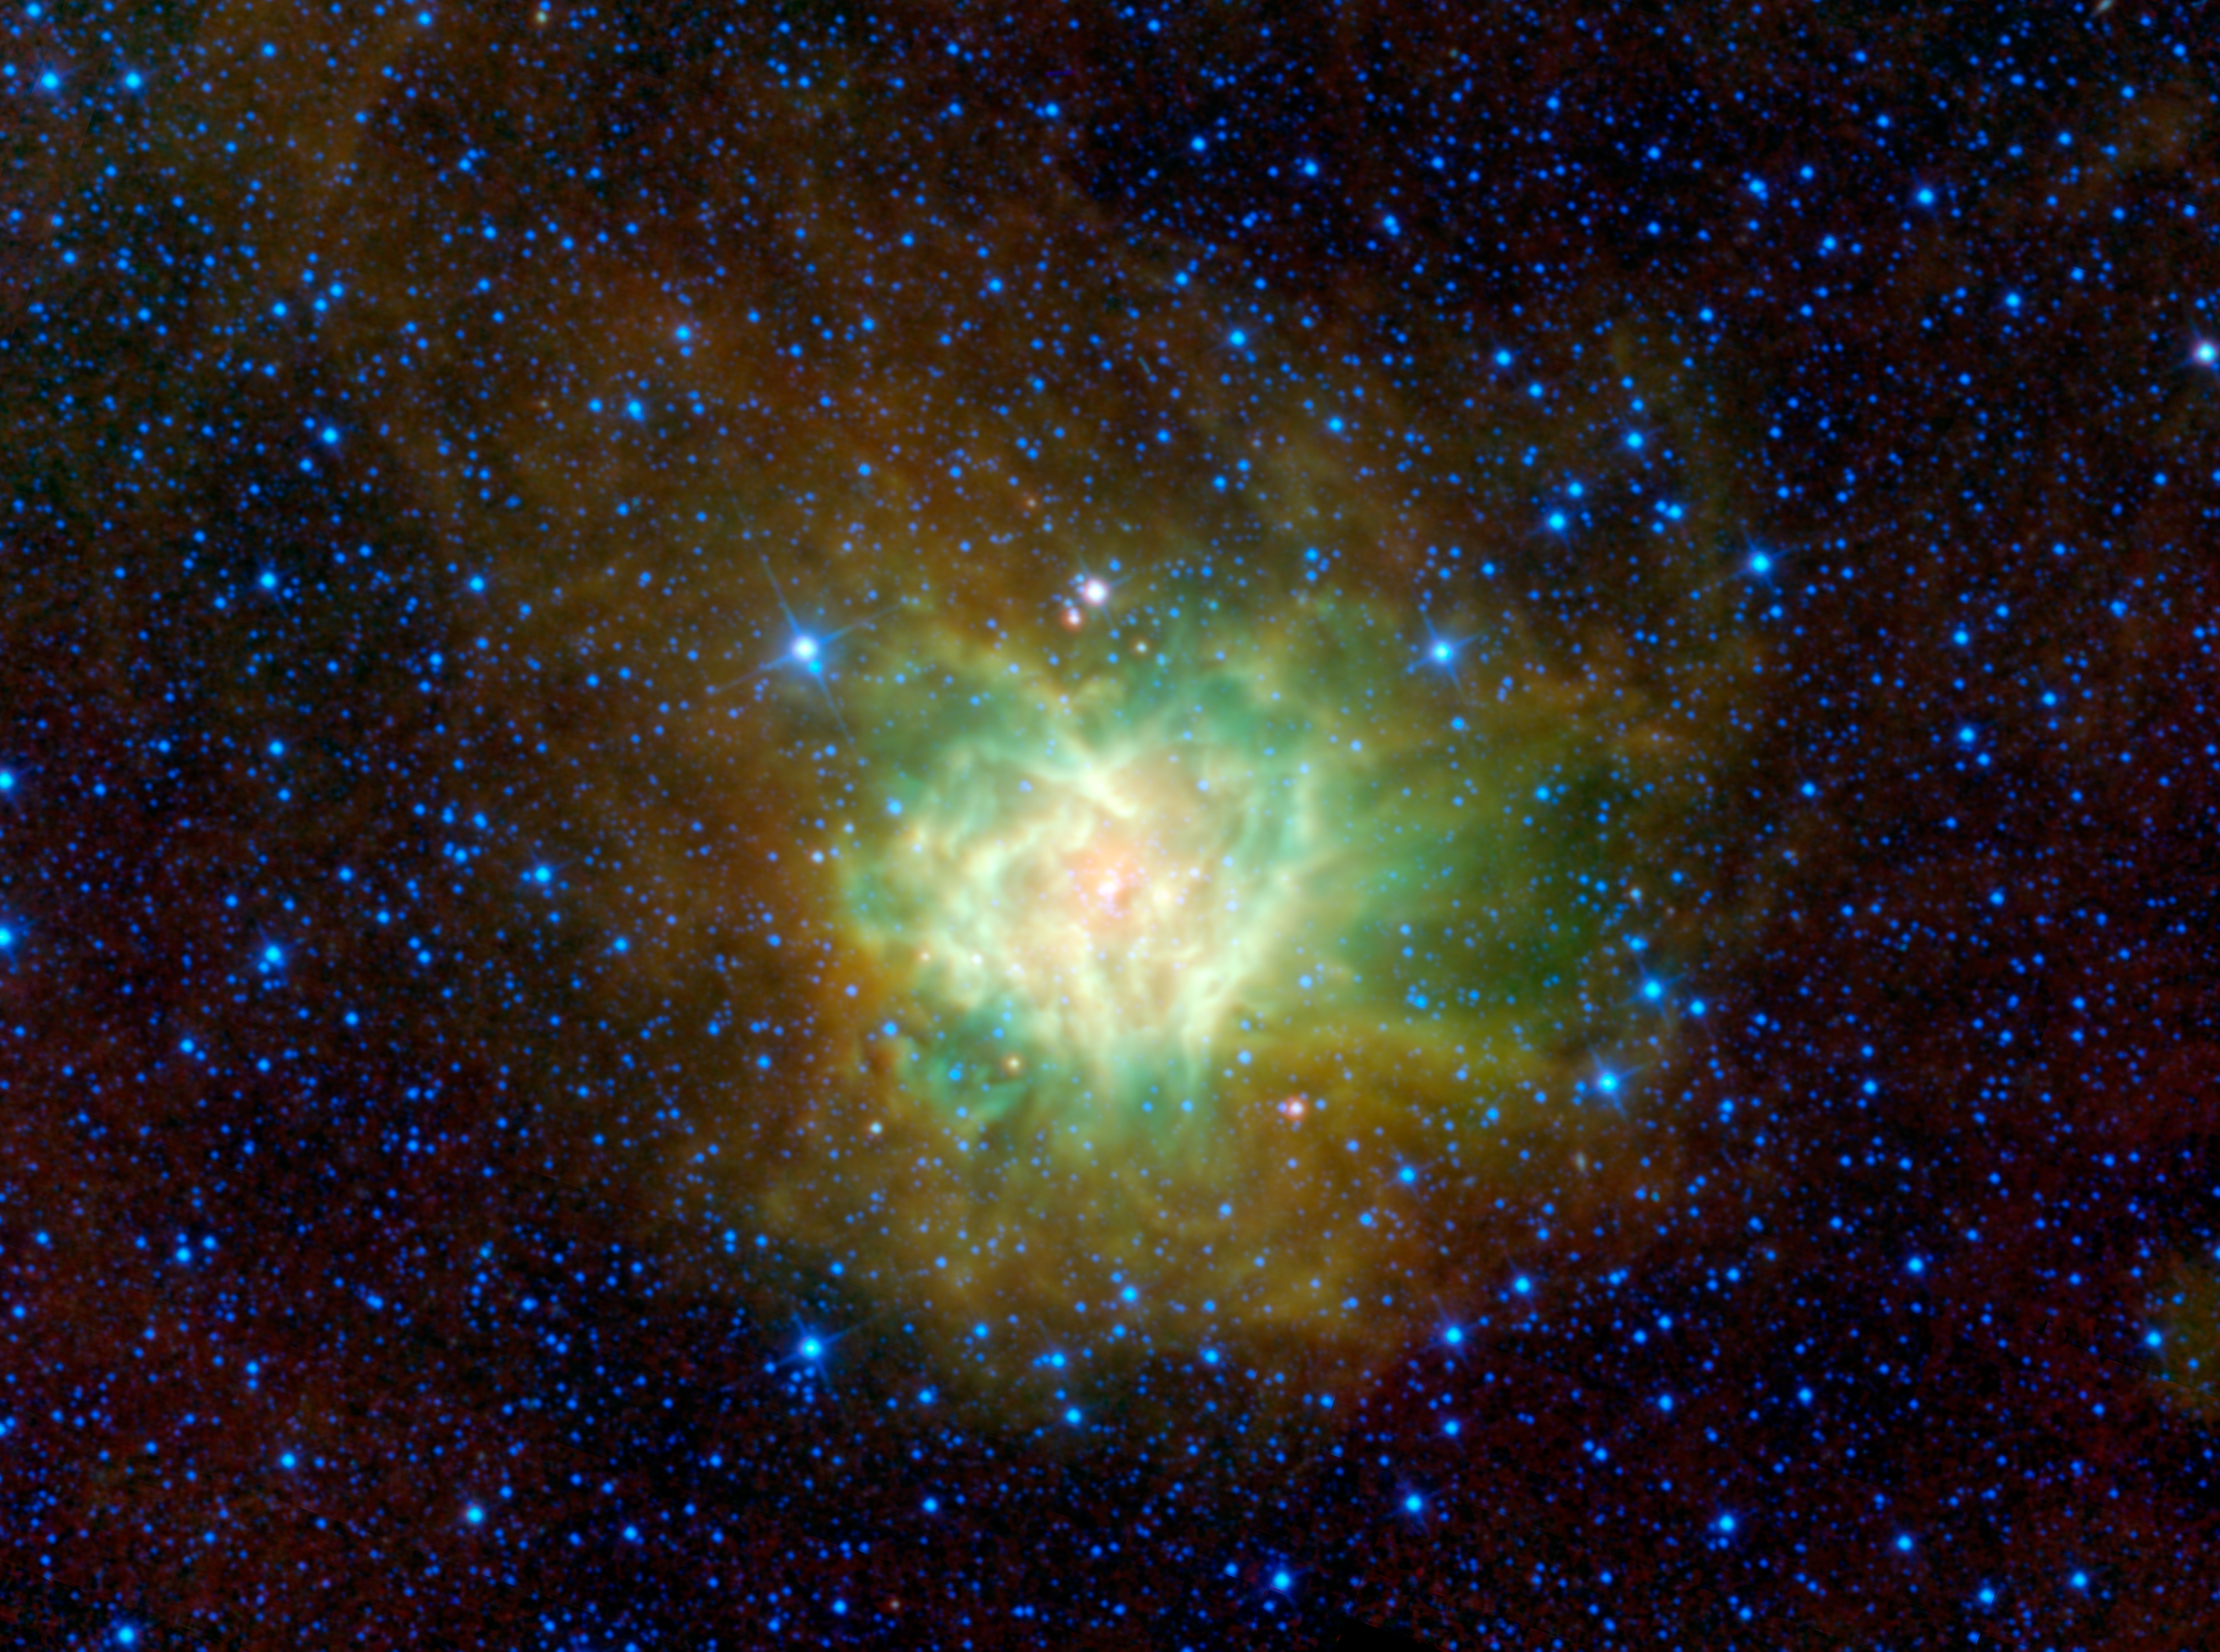

Cosmic Cocoon

The aptly named Cocoon nebula is featured in this image from NASA’s Wide-field Infrared Survey Explorer, or WISE. This cloud of dust and gas, cataloged as IC 5146 and located in the constellation Cygnus, is wrapped in a dark cloud of dust called Barnard 168. Within this cocoon of dust and gas, new stars are forming and beginning to emerge into the wild.

In the heart of the nebula, which looks surprisingly like a Valentine’s heart in WISE’s view, massive new stars are emerging. The intense radiation from these stars heats up the cloud. The highest-energy light from the stars rips electrons from hydrogen atoms, which then recombine with the atoms and emit visible light.

Pictures of the Cocoon nebula taken with visible light see only the inner most part of this cloud glowing red and surrounded by an eerie darkness. That darkness appears as an absence of stars, but it is actually a dense cloud of dust obscuring stars behind it. This dense cloud is being heated by the young stars within. The dust absorbs the high-energy radiation from the newborn stars and then glows in infrared light, captured by WISE in this view. The dusty cocoon extends over 45 light-years across, which is more than three times larger than the inner, glowing portion of the nebula.

The colors used in this image represent specific wavelengths of infrared light. Blue and cyan represent light emitted at wavelengths of 3.4 and 4.6 microns, which is predominantly from stars. Green and red represent light from 12 and 22 microns, respectively, which is mostly emitted by dust.

JPL manages the Wide-field Infrared Survey Explorer for NASA’s Science Mission Directorate, Washington. The principal investigator, Edward Wright, is at UCLA. The mission was competitively selected under NASA’s Explorers Program managed by the Goddard Space Flight Center, Greenbelt, Md. The science instrument was built by the Space Dynamics Laboratory, Logan, Utah, and the spacecraft was built by Ball Aerospace & Technologies Corp., Boulder, Colo. Science operations and data processing take place at the Infrared Processing and Analysis Center at the California Institute of Technology in Pasadena. Caltech manages JPL for NASA.

Credit: NASA/JPL-Caltech/UCLA